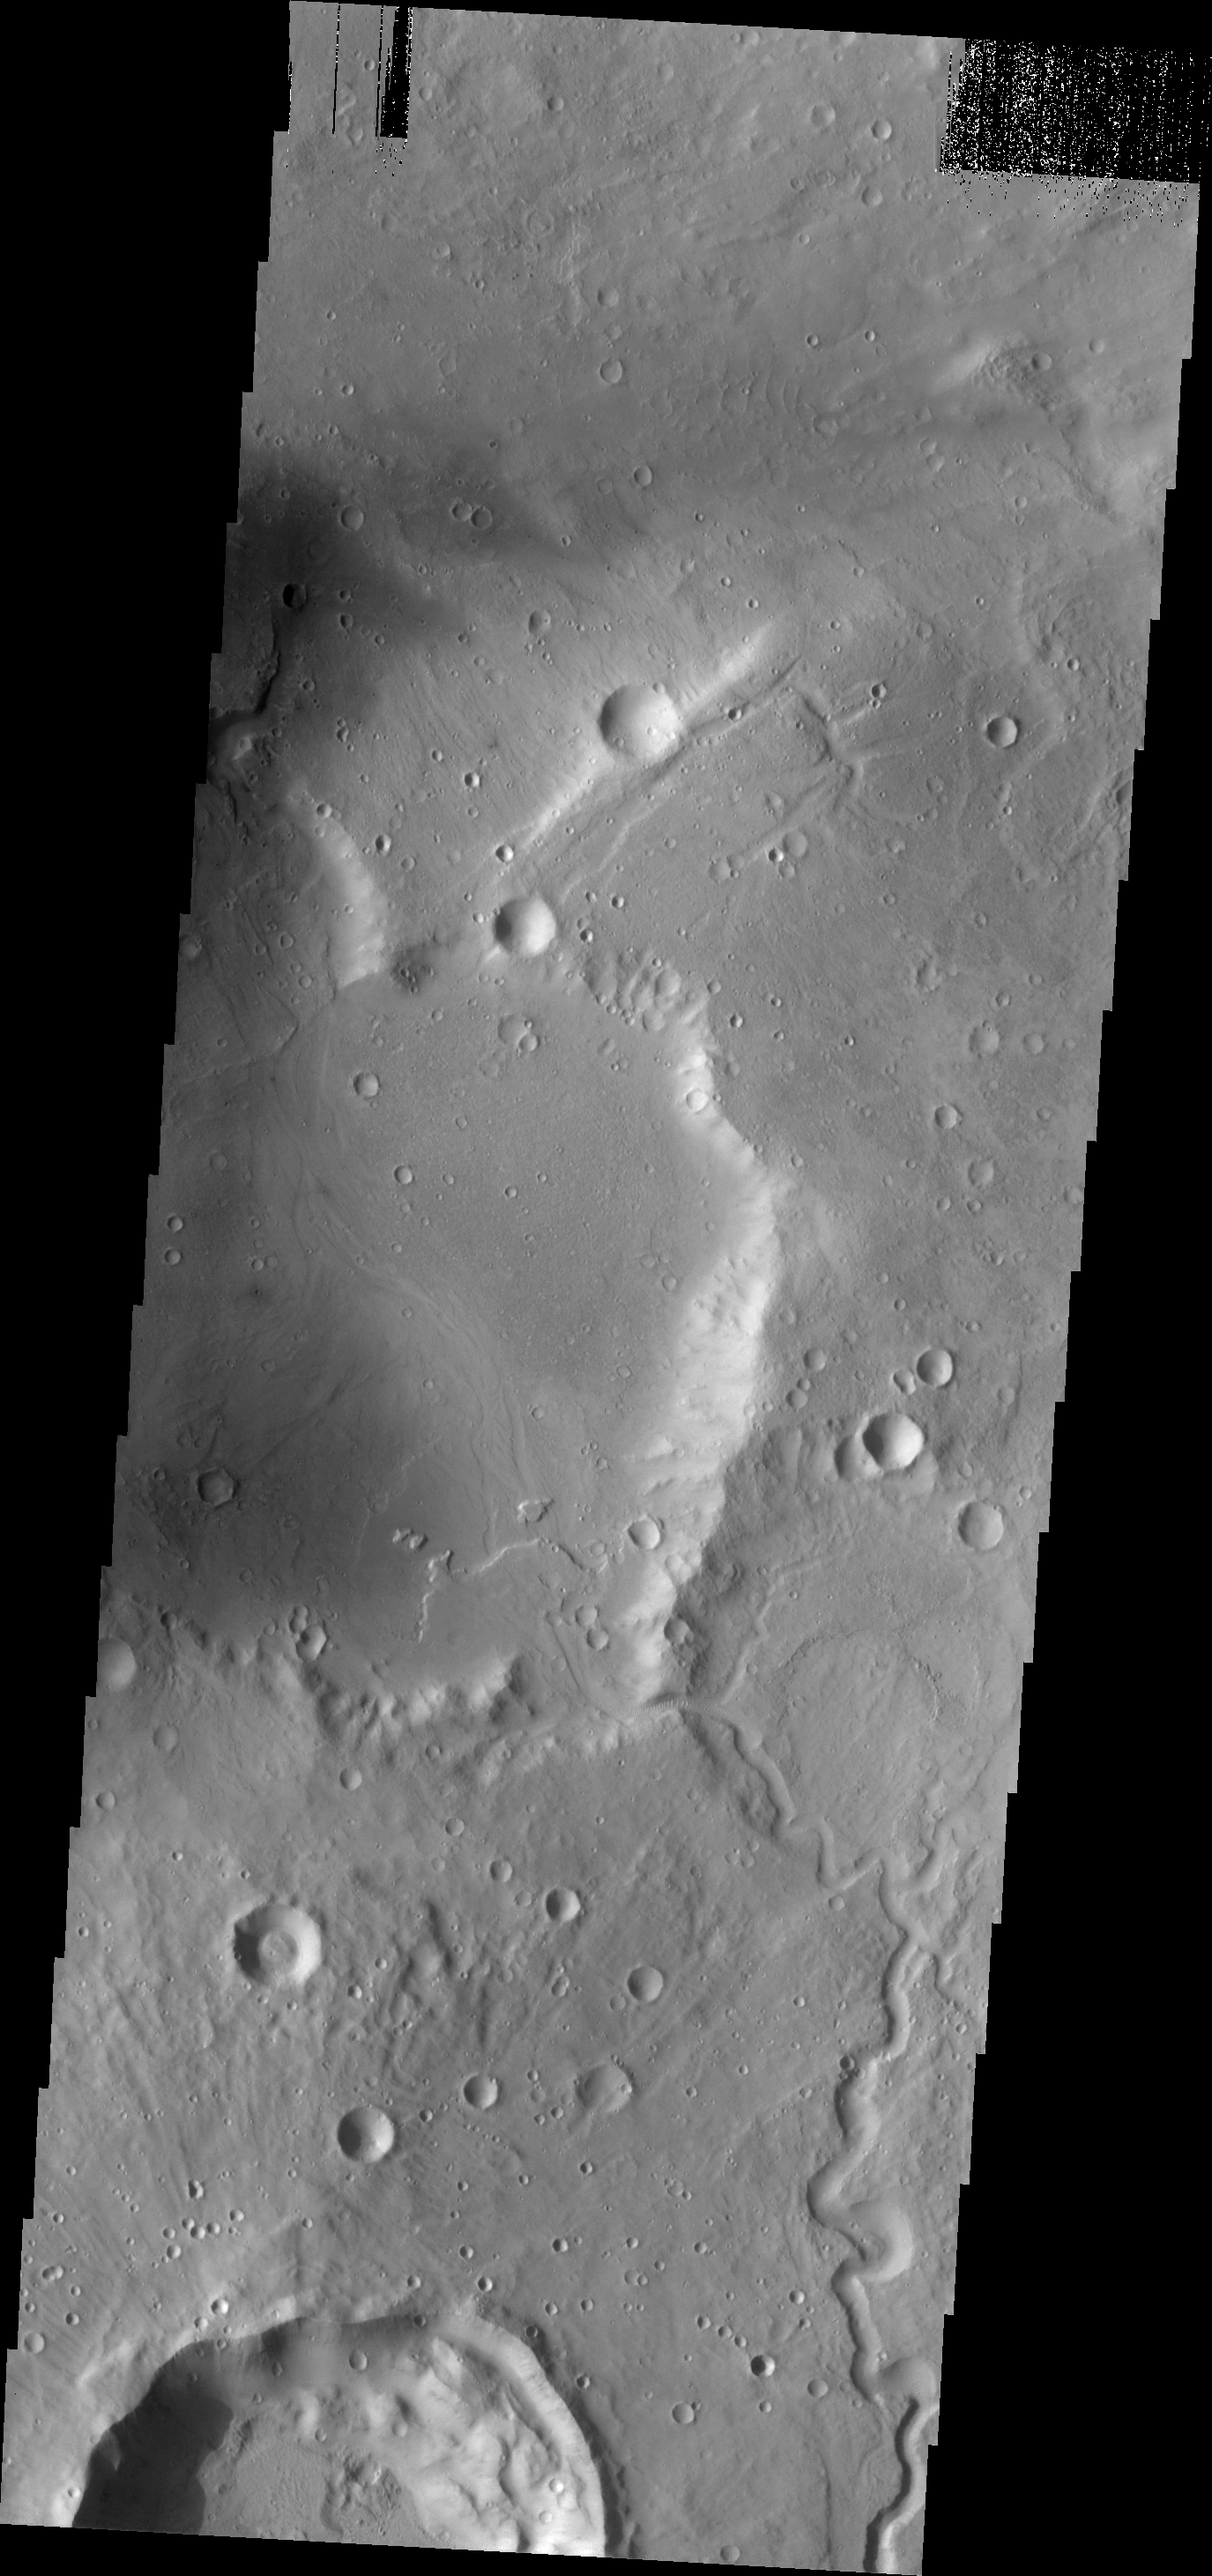

Delta

An unnamed channel in Arabia Terra emptied into an unnamed crater and created a delta formation.

Image information: VIS instrument. Latitude 33.6N, Longitude 350.0E. 19 meter/pixel resolution.

Please see the THEMIS Data Citation Note for details on crediting THEMIS images.

Note: this THEMIS visual image has not been radiometrically nor geometrically calibrated for this preliminary release. An empirical correction has been performed to remove instrumental effects. A linear shift has been applied in the cross-track and down-track direction to approximate spacecraft and planetary motion. Fully calibrated and geometrically projected images will be released through the Planetary Data System in accordance with Project policies at a later time.

NASA’s Jet Propulsion Laboratory manages the 2001 Mars Odyssey mission for NASA’s Office of Space Science, Washington, D.C. The Thermal Emission Imaging System (THEMIS) was developed by Arizona State University, Tempe, in collaboration with Raytheon Santa Barbara Remote Sensing. The THEMIS investigation is led by Dr. Philip Christensen at Arizona State University. Lockheed Martin Astronautics, Denver, is the prime contractor for the Odyssey project, and developed and built the orbiter. Mission operations are conducted jointly from Lockheed Martin and from JPL, a division of the California Institute of Technology in Pasadena.

Credit: NASA/JPL/ASU